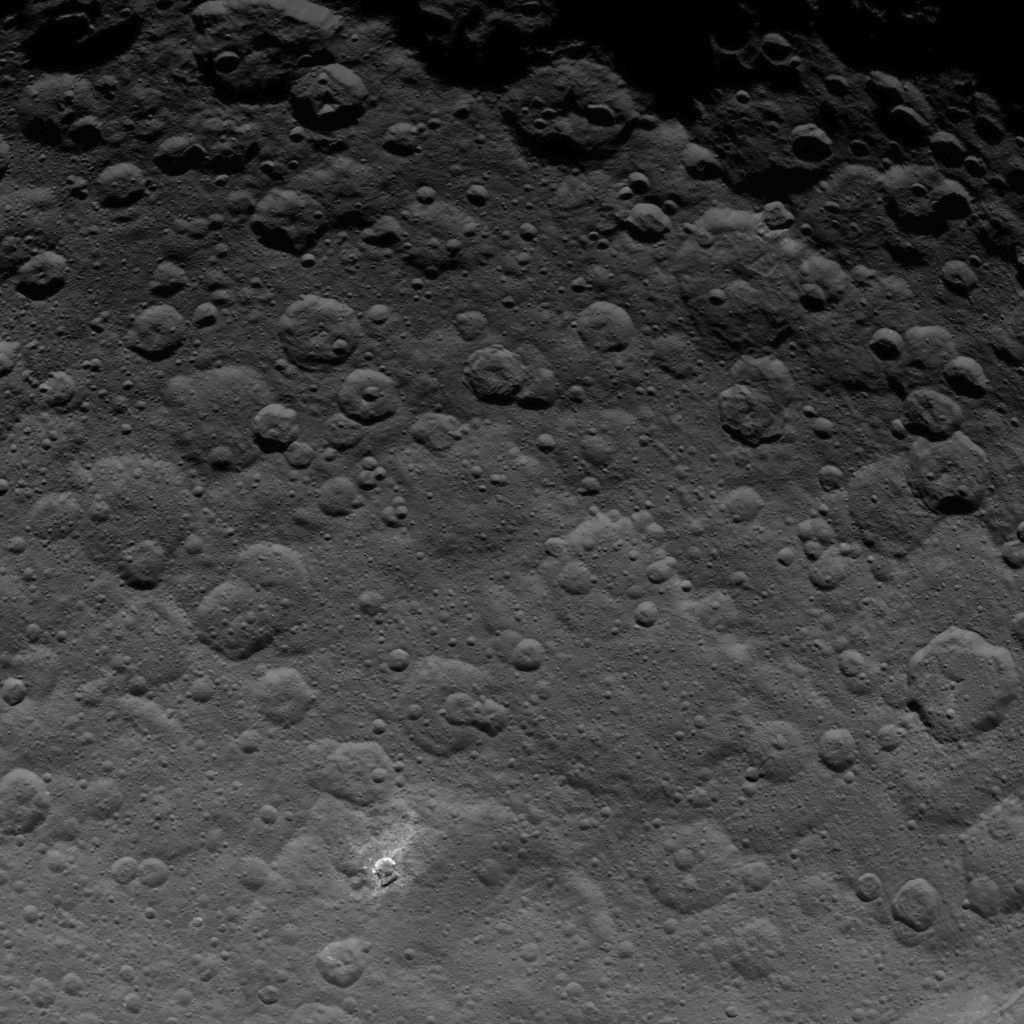

Dawn Survey Orbit Image 13

The north pole of Ceres can be seen in this image, taken by NASA’s Dawn spacecraft, showing dwarf planet Ceres from an altitude of 2,700 miles (4,400 kilometers). The image, with a resolution of 1,400 feet (410 meters) per pixel, was taken on June 9, 2015.

Dawn’s mission is managed by JPL for NASA’s Science Mission Directorate in Washington. Dawn is a project of the directorate’s Discovery Program, managed by NASA’s Marshall Space Flight Center in Huntsville, Alabama. UCLA is responsible for overall Dawn mission science. Orbital ATK, Inc., in Dulles, Virginia, designed and built the spacecraft. The German Aerospace Center, the Max Planck Institute for Solar System Research, the Italian Space Agency and the Italian National Astrophysical Institute are international partners on the mission team.

Credit: NASA/JPL-Caltech/UCLA/MPS/DLR/IDA